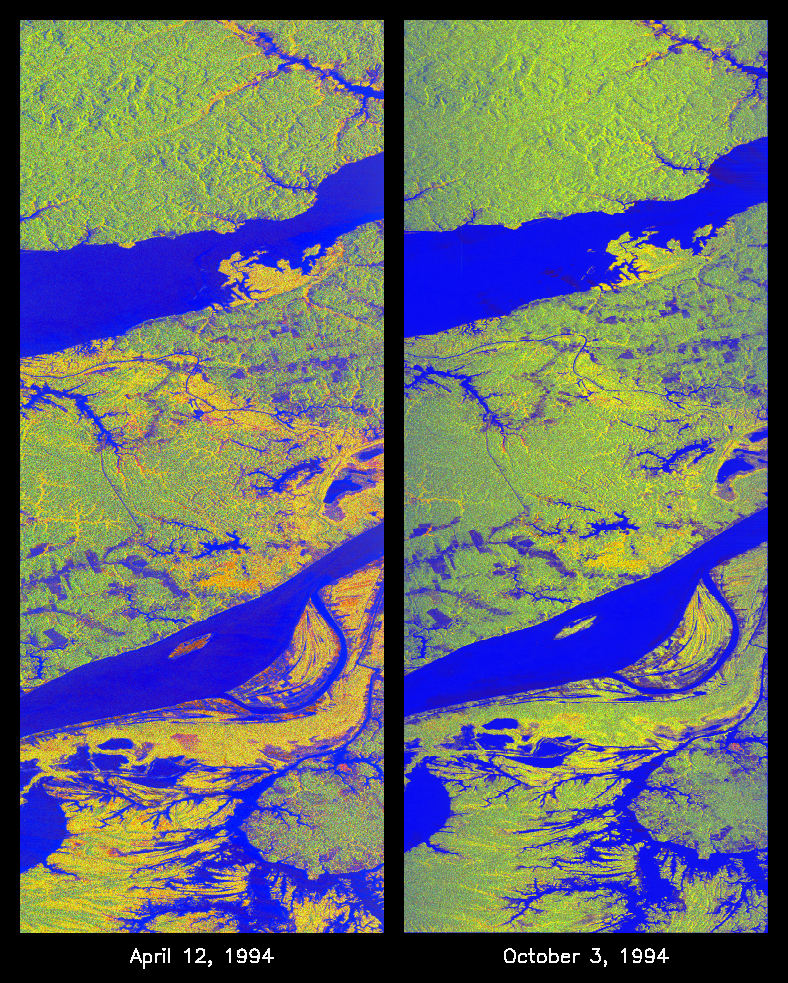

Space Radar Image of Manaus, Brazil

These two false-color images of the Manaus region of Brazil in South America were acquired by the Spaceborne Imaging Radar-C and X-band Synthetic Aperture Radar on board the space shuttle Endeavour. The image at left was acquired on April 12, 1994, and the image at right was acquired on October 3, 1994. The area shown is approximately 8 kilometers by 40 kilometers (5 miles by 25 miles). The two large rivers in this image, the Rio Negro (at top) and the Rio Solimoes (at bottom), combine at Manaus (west of the image) to form the Amazon River. The image is centered at about 3 degrees south latitude and 61 degrees west longitude. North is toward the top left of the images.

The false colors were created by displaying three L-band polarization channels: red areas correspond to high backscatter, horizontally transmitted and received, while green areas correspond to high backscatter, horizontally transmitted and vertically received. Blue areas show low returns at vertical transmit/receive polarization; hence the bright blue colors of the smooth river surfaces can be seen. Using this color scheme, green areas in the image are heavily forested, while blue areas are either cleared forest or open water. The yellow and red areas are flooded forest or floating meadows.

The extent of the flooding is much greater in the April image than in the October image and appears to follow the 10-meter (33-foot) annual rise and fall of the Amazon River. The flooded forest is a vital habitat for fish, and floating meadows are an important source of atmospheric methane. These images demonstrate the capability of SIR-C/X-SAR to study important environmental changes that are impossible to see with optical sensors over regions such as the Amazon, where frequent cloud cover and dense forest canopies block monitoring of flooding. Field studies by boat, on foot and in low-flying aircraft by the University of California at Santa Barbara, in collaboration with Brazil’s Instituto Nacional de Pesguisas Estaciais, during the first and second flights of the SIR-C/X-SAR system have validated the interpretation of the radar images.

Spaceborne Imaging Radar-C and X-band Synthetic Aperture Radar (SIR-C/X-SAR) is part of NASA’s Mission to Planet Earth. The radars illuminate Earth with microwaves, allowing detailed observations at any time, regardless of weather or sunlight conditions. SIR-C/X-SAR uses three microwave wavelengths: L-band (24 cm), C-band (6 cm) and X-band (3 cm). The multi-frequency data will be used by the international scientific community to better understand the global environment and how it is changing. The SIR-C/X-SAR data, complemented by aircraft and ground studies, will give scientists clearer insights into those environmental changes which are caused by nature and those changes which are induced by human activity.

SIR-C was developed by NASA’s Jet Propulsion Laboratory. X-SAR was developed by the Dornier and Alenia Spazio companies for the German space agency, Deutsche Agentur fuer Raumfahrtangelegenheiten (DARA), and the Italian space agency, Agenzia Spaziale Italiana (ASI), with the Deutsche Forschungsanstalt fuer Luft und Raumfahrt e.V.(DLR), the major partner in science, operations and data processing of X-SAR.

Credit: NASA/JPL